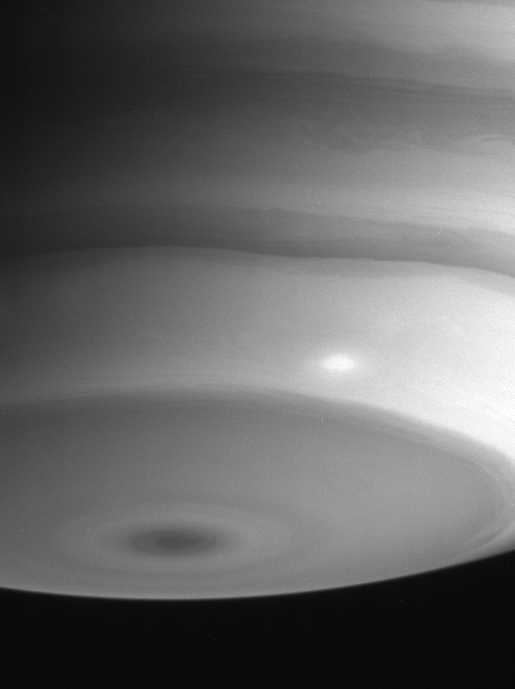

Delicate Southern Detail

Wavy cloud bands in Saturn’s atmosphere near the south pole show a great deal of delicate structure and contrast and even a bright storm in this view from Cassini.

The image was taken with the Cassini spacecraft narrow angle camera on Aug. 18, 2004, at a distance of 8.9 million kilometers (5.5 million miles) from Saturn through a filter sensitive to wavelengths of infrared light. The image scale is 53 kilometers (33 miles) per pixel.

The Cassini-Huygens mission is a cooperative project of NASA, the European Space Agency and the Italian Space Agency. The Jet Propulsion Laboratory, a division of the California Institute of Technology in Pasadena, manages the Cassini-Huygens mission for NASA’s Office of Space Science, Washington, D.C. The Cassini orbiter and its two onboard cameras, were designed, developed and assembled at JPL. The imaging team is based at the Space Science Institute, Boulder, Colo.

Credit: NASA/JPL/Space Science Institute